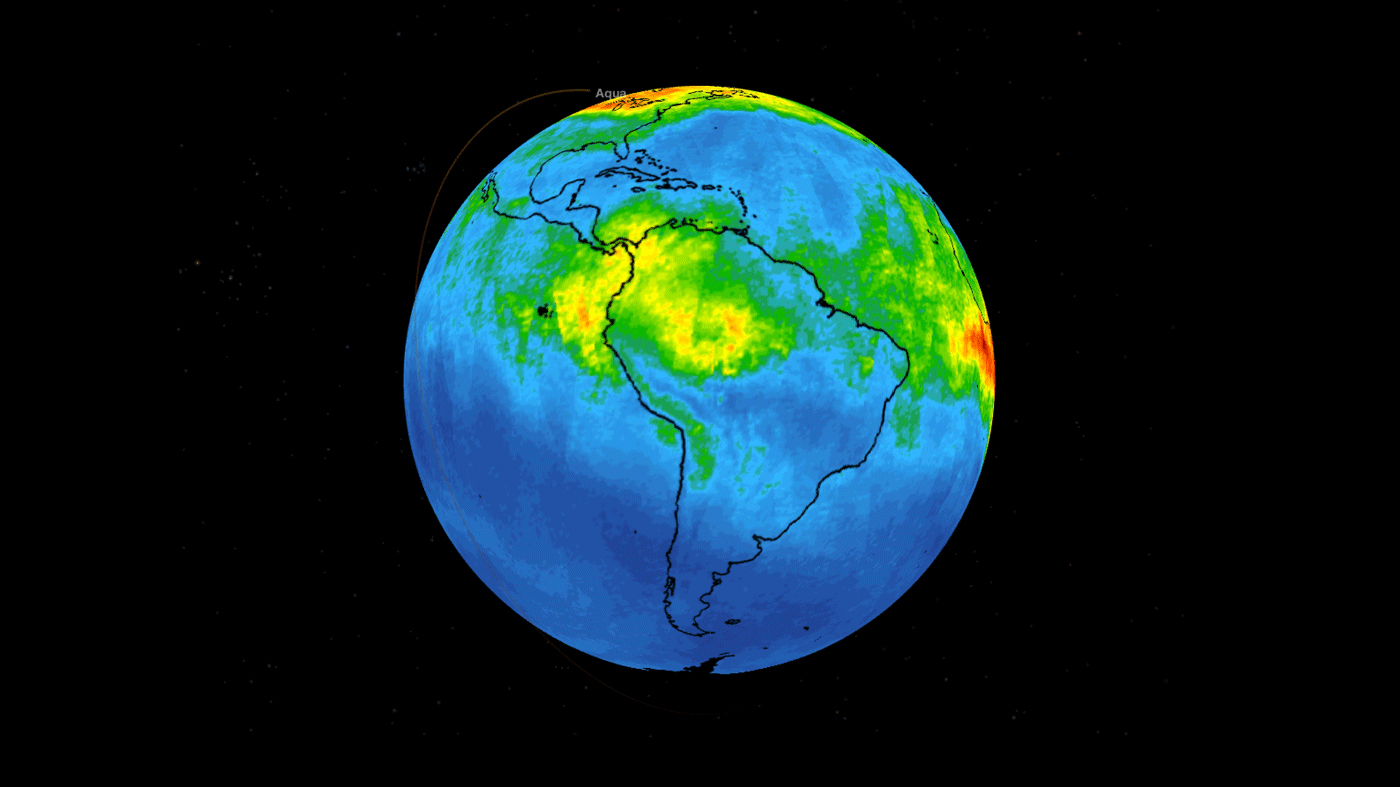

NASA’s AIRS Maps Carbon Monoxide from Brazil Fires

This time series shows carbon monoxide associated with fires from the Amazon region in Brazil from Aug. 8-22, 2019. The images show carbon monoxide at an hPA — a common unit of measurement for atmospheric pressure — of 500, or approximately 18,000 feet (5,500 meters) altitude, made with data collected from the Atmospheric Infrared Sounder (AIRS) on NASA’s Aqua satellite. Each “day” in the series is made by averaging three day’s-worth of measurements, a technique used to eliminate data gaps.

As the series progresses, the carbon monoxide plume blooms in the northwest Amazon region then drifts south and east in a more concentrated plume toward Sao Paulo. Green indicates concentrations of carbon monoxide at approximately 100 parts per billion by volume (ppbv), yellow at approximately 120 ppbv, and dark red at approximately 160 ppbv. It must be noted that local values can be significantly higher.

Carbon monoxide is a pollutant that can be transported large distances and persist in the atmosphere for about one month. It plays a role in both air pollution and climate change.

AIRS, in conjunction with the Advanced Microwave Sounding Unit (AMSU), senses emitted infrared and microwave radiation from Earth to provide a three-dimensional look at Earth’s weather and climate. Working in tandem, the two instruments make simultaneous observations all the way down to Earth’s surface. With more than 2,000 channels sensing different regions of the atmosphere, the system creates a global, three-dimensional map of atmospheric temperature and humidity, cloud amounts and heights, greenhouse gas concentrations and many other atmospheric phenomena.

The AIRS and AMSU instruments are managed by NASA’s Jet Propulsion Laboratory in Pasadena, California, under contract to NASA. JPL is a division of the Caltech.

Credit: NASA/JPL-Caltech